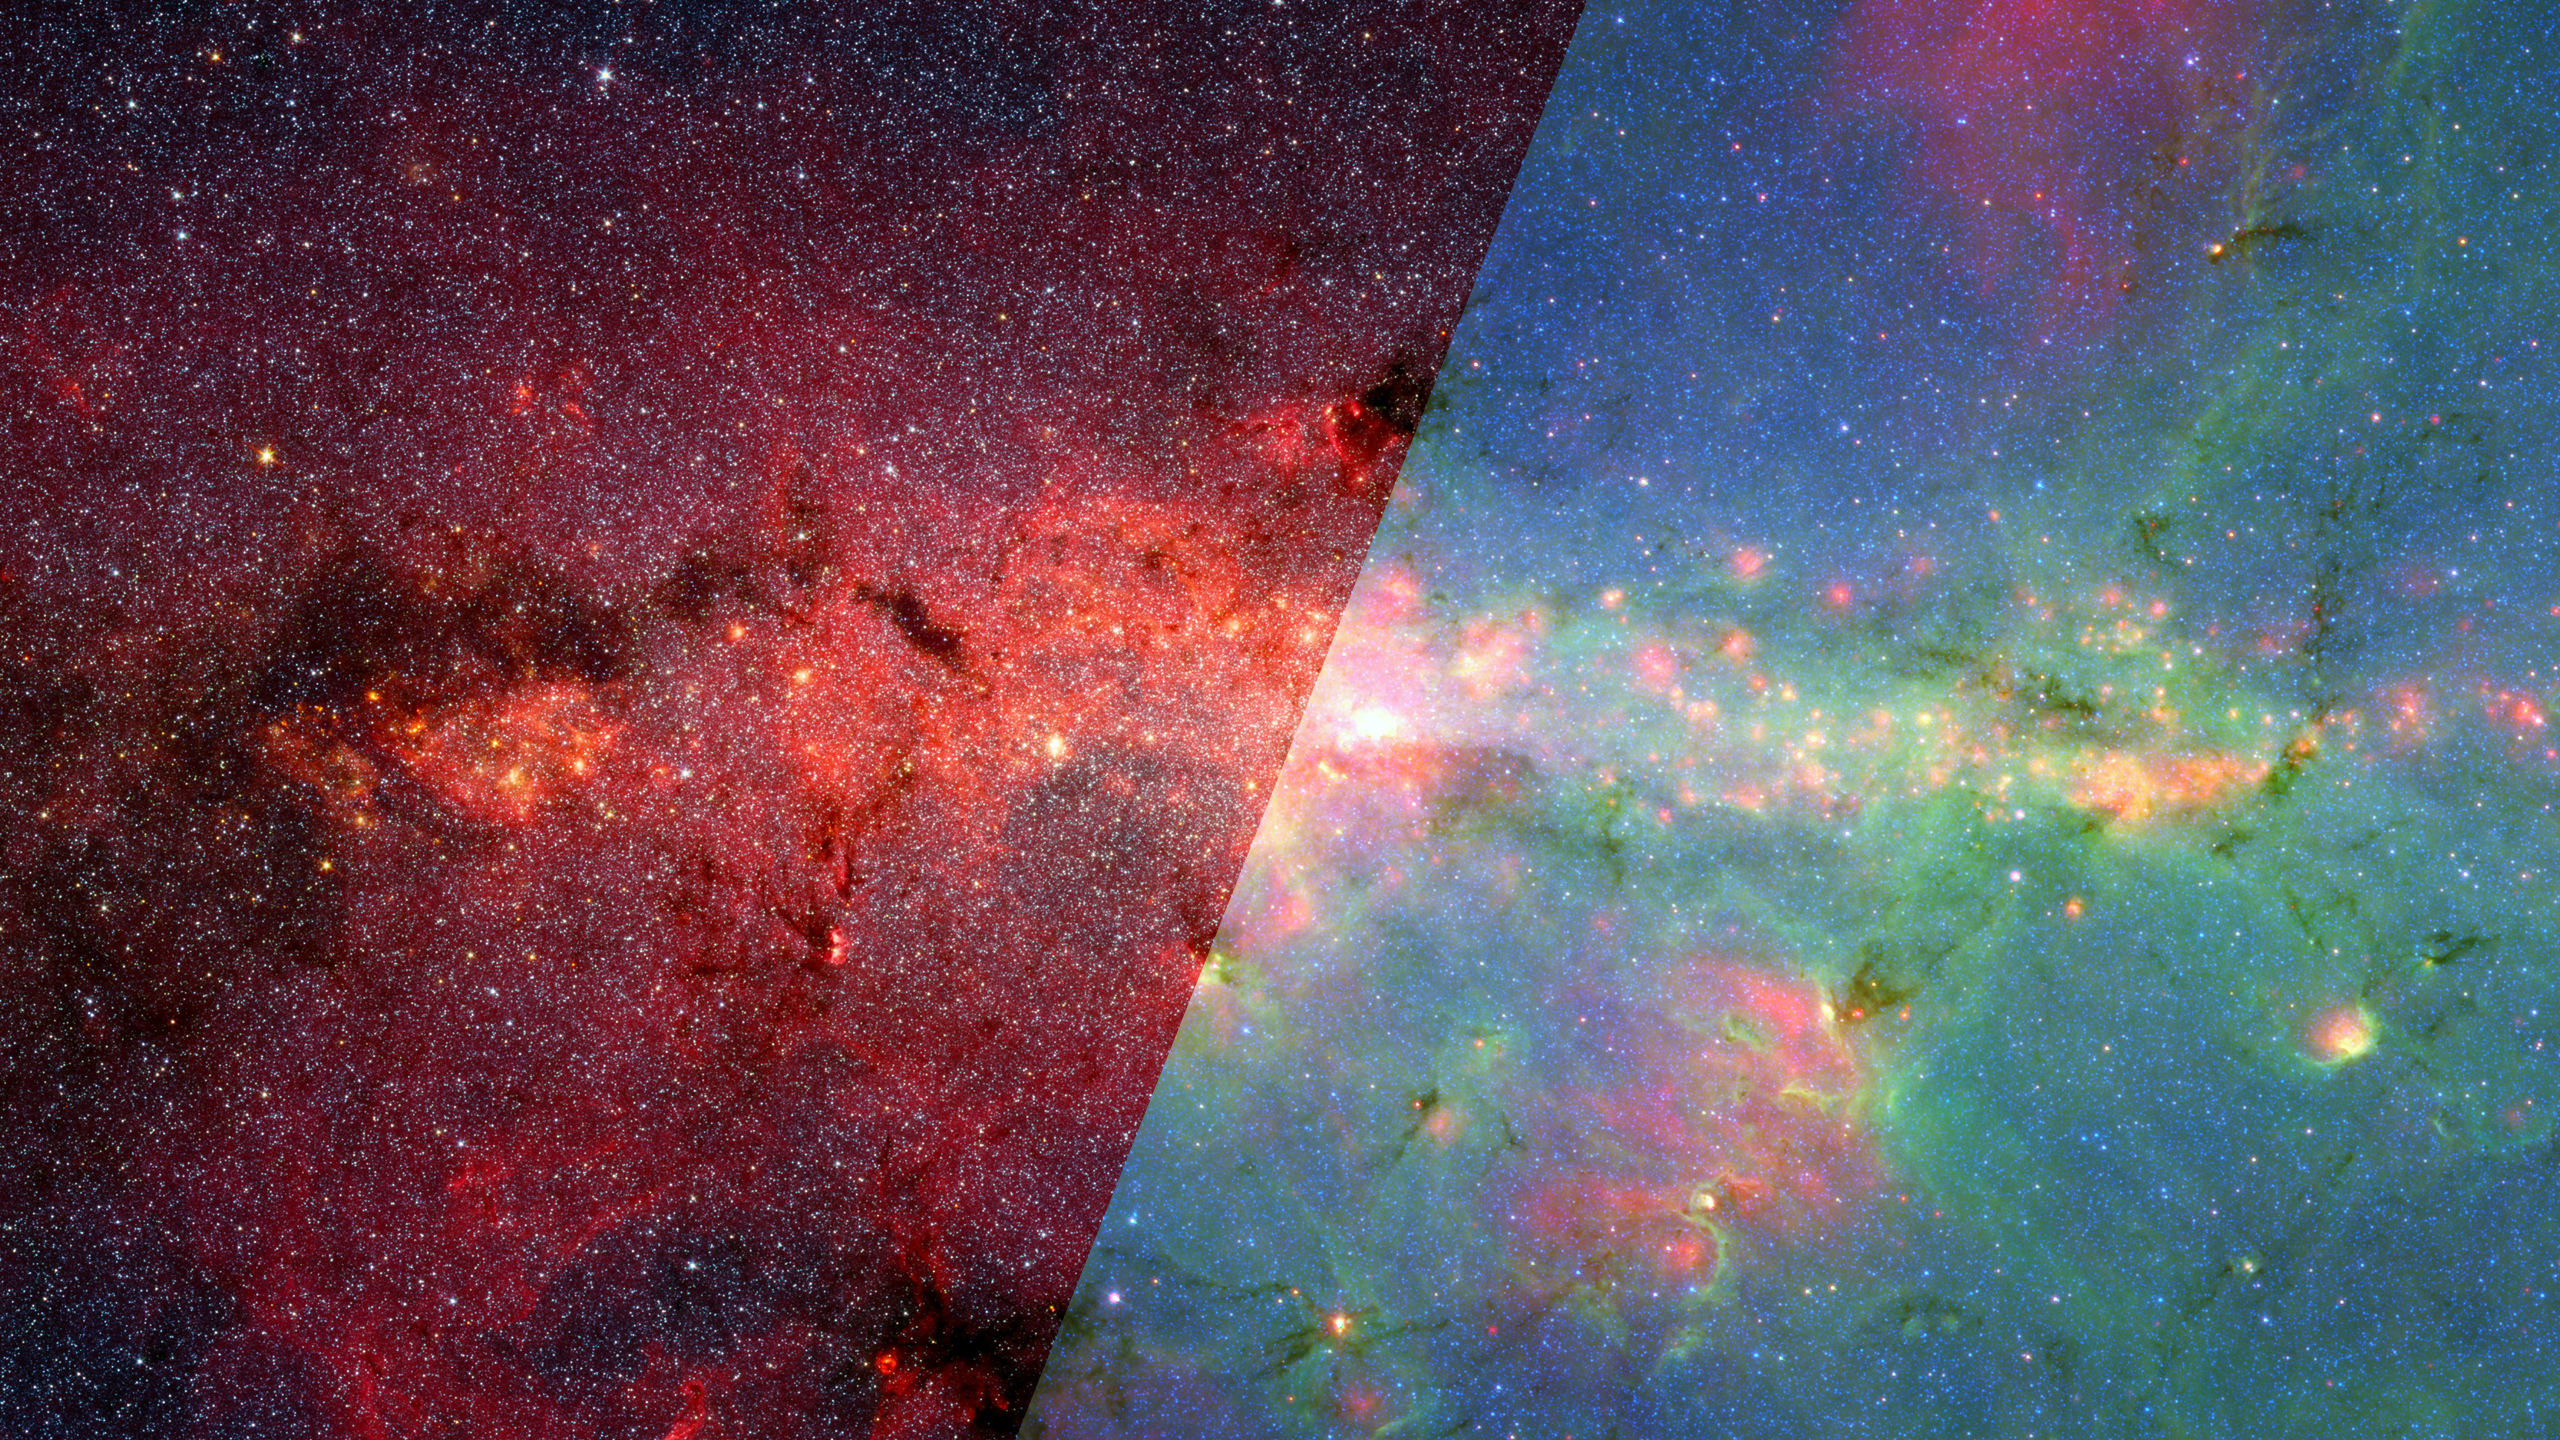

Infrared Universe: Galactic Center

The densely packed starfields at our galaxy's center are hidden behind dust clouds and only become visible in infrared light. In the near-infrared they begin to appear, but are reddened for much the same reason that sunlight turns red when filtered through a smoky cloud. The dense dust clouds begin to stand out at longer infrared wavelengths, taking on changing rainbows of color depending on which parts of the spectrum contribute to the image. The very coldest, densest dust will only start to glow at the very longest wavelengths of light, rendered in red in the far-infrared image in this sequence.

Far-infrared: At these long infrared wavelengths, the hottest dust glows blue, while the coldest is red.

Mid-infrared: Some of the hottest dust clouds begin to glow as one looks deeper into the infrared spectrum.
Credit: NASA, JPL-Caltech

Near-infrared: The myriad stars and shadows caused by dust clouds are more vivid at shorter wavelengths of light.
Credit: NASA, JPL-Caltech/S. Stolovy (Hershel)

About the Infrared Universe Collection
The human eye can only see visible light, but objects give off a variety of wavelengths of light. To see an object as it truly exists, we would ideally look at its appearance through the full range of the electromagnetic spectrum. Telescopes show us objects as they appear emitting different energies of light, with each wavelength conveying unique information about the object. The Webb Space Telescope will study infrared light from celestial objects with much greater clarity and sensitivity than ever before. Explore the Infrared Universe.

Credit: Video: NASA, ESA, Gregory Bacon (STScI)